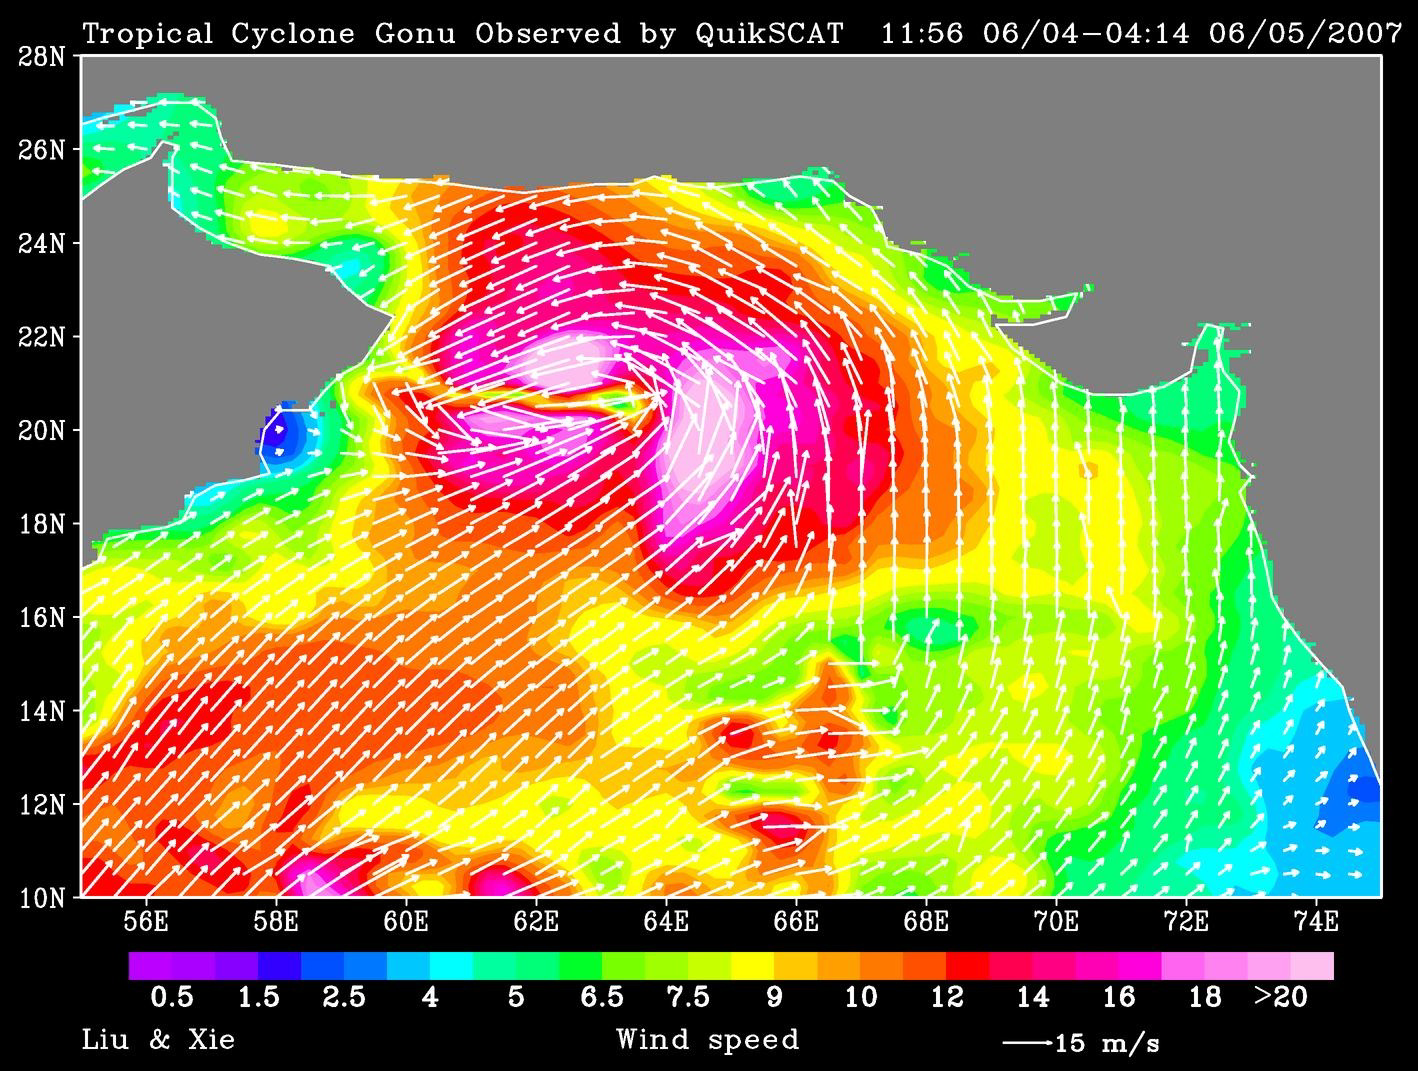

Tropical Cyclone Gonu Observed by QuikSCAT

June 3

QuikScat observed a rare tropical cyclone in the northern part of the Arabian Sea, threatening the petroleum shipping lanes and the Gulf States (e.g. Oman) that are unprepared for such an event. This is the strongest cyclone to hit the Arabian Peninsula since record keeping started in 1945. The storm reached super-cyclone strength when observed by QuikScat. It weakened as it approached landfall, probably because of the intrusion of dry desert air into the storm.

In the images for June 3 and June 5 produced from QuikScat data, white arrows showing wind direction are superimposed on the color images of wind speed.

QuikScat, managed by JPL, measures ocean surface wind/stress by sending radar pulses to the surface and measuring the strength of the signals returned.

QuikScat Background
NASA’s Quick Scatterometer (QuikScat) spacecraft was launched from Vandenberg Air Force Base, Calif., on June 19, 1999. QuikScat carries the SeaWinds scatterometer, a specialized microwave radar that measures near-surface wind speed and direction under all weather and cloud conditions over the Earth’s oceans.

Credit: NASA/JPL/QuikScat Science Team